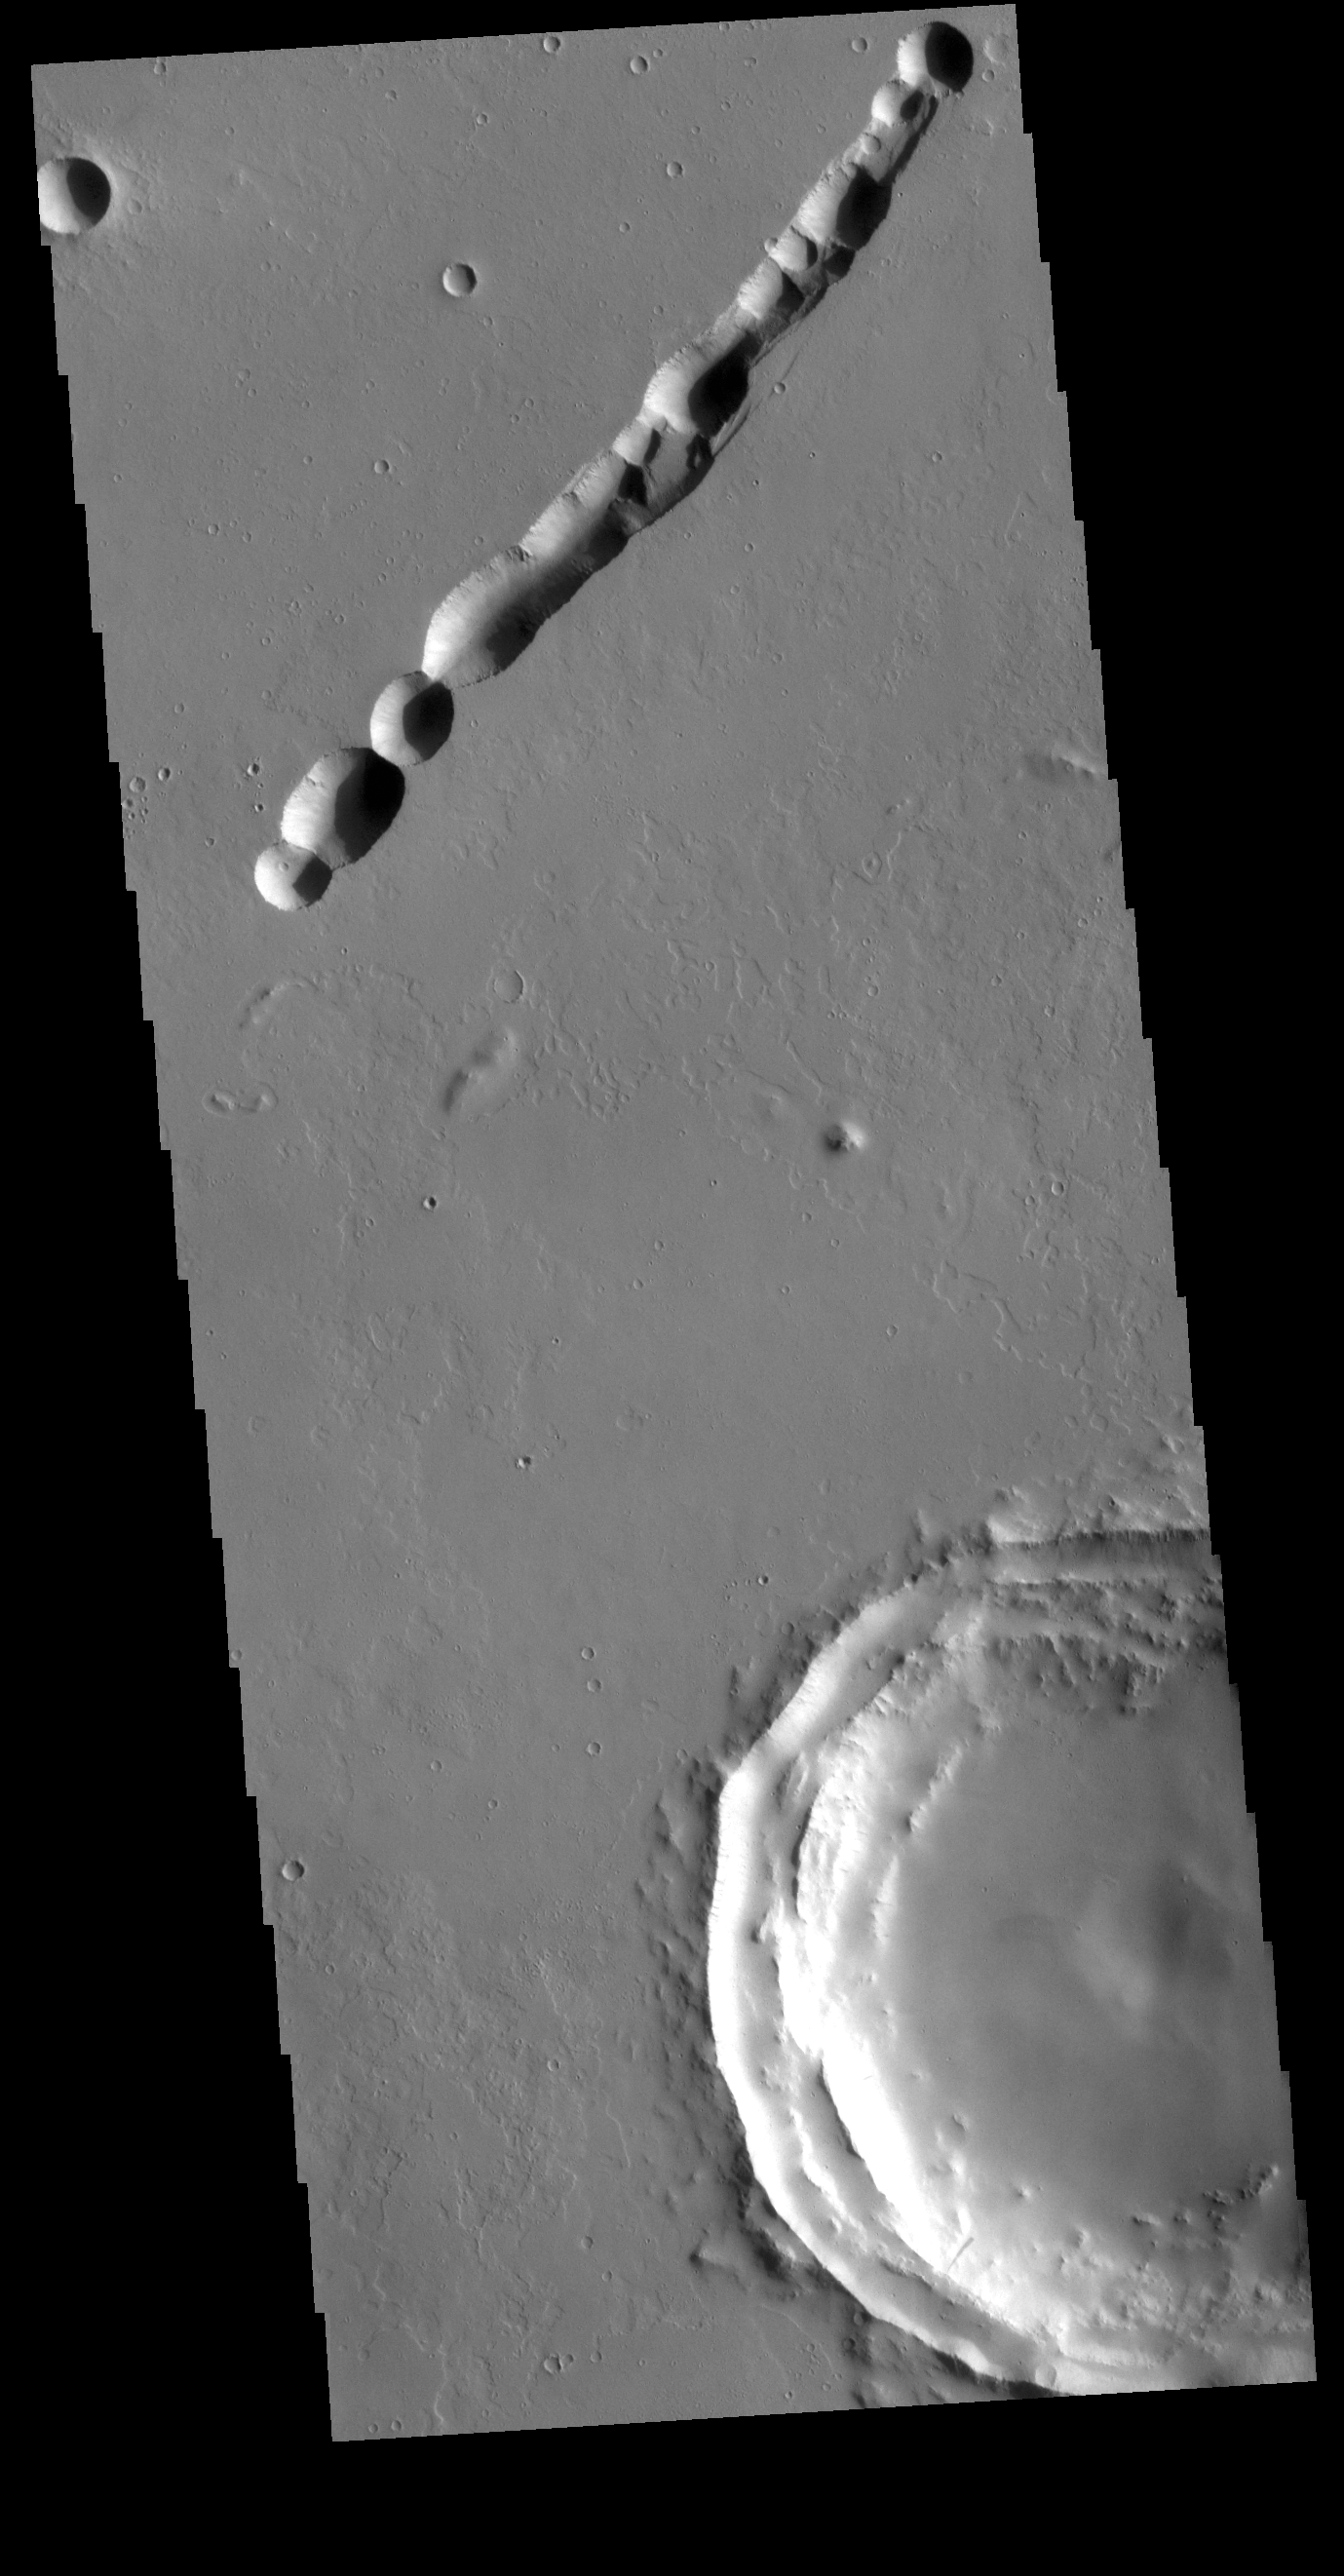

Labeatis Fossae

The linear feature in this VIS image is part of Labeatis Fossae. Fossae are linear depressions, most often caused by extensional tectonic forces pulling the crust apart and allowing material to slide downward between bounding faults. This type of feature is called a graben. In this image, the feature as numerous circular features within the fossae. In regions of volcanic flows, the depression may be caused by roof collapse into an underlying void left by a lava tube. As this feature is located in the Tharsis volcanic region, it is likely that this feature was primarily created by volcanic collapse rather tectonic stress.

Credit: NASA/JPL-Caltech/ASU